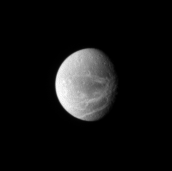

World of Canyons

Bright lines creep across the face of Dione. The lines are systems of geologically fresh-looking canyons with bright, icy walls.

Lit terrain seen here is on the Saturn-facing side of Dione (1,126 kilometers, or 700 miles across). North on Dione is up and rotated 18 degrees to the right.

The image was taken in visible light with the Cassini spacecraft narrow-angle camera on June 18, 2007 at a distance of approximately 2.6 million kilometers (1.6 million miles) from Dione. Image scale is about 15 kilometers (9 miles) per pixel.

The Cassini-Huygens mission is a cooperative project of NASA, the European Space Agency and the Italian Space Agency. The Jet Propulsion Laboratory, a division of the California Institute of Technology in Pasadena, manages the mission for NASA’s Science Mission Directorate, Washington, D.C. The Cassini orbiter and its two onboard cameras were designed, developed and assembled at JPL. The imaging operations center is based at the Space Science Institute in Boulder, Colo.

Credit: NASA/JPL/Space Science Institute